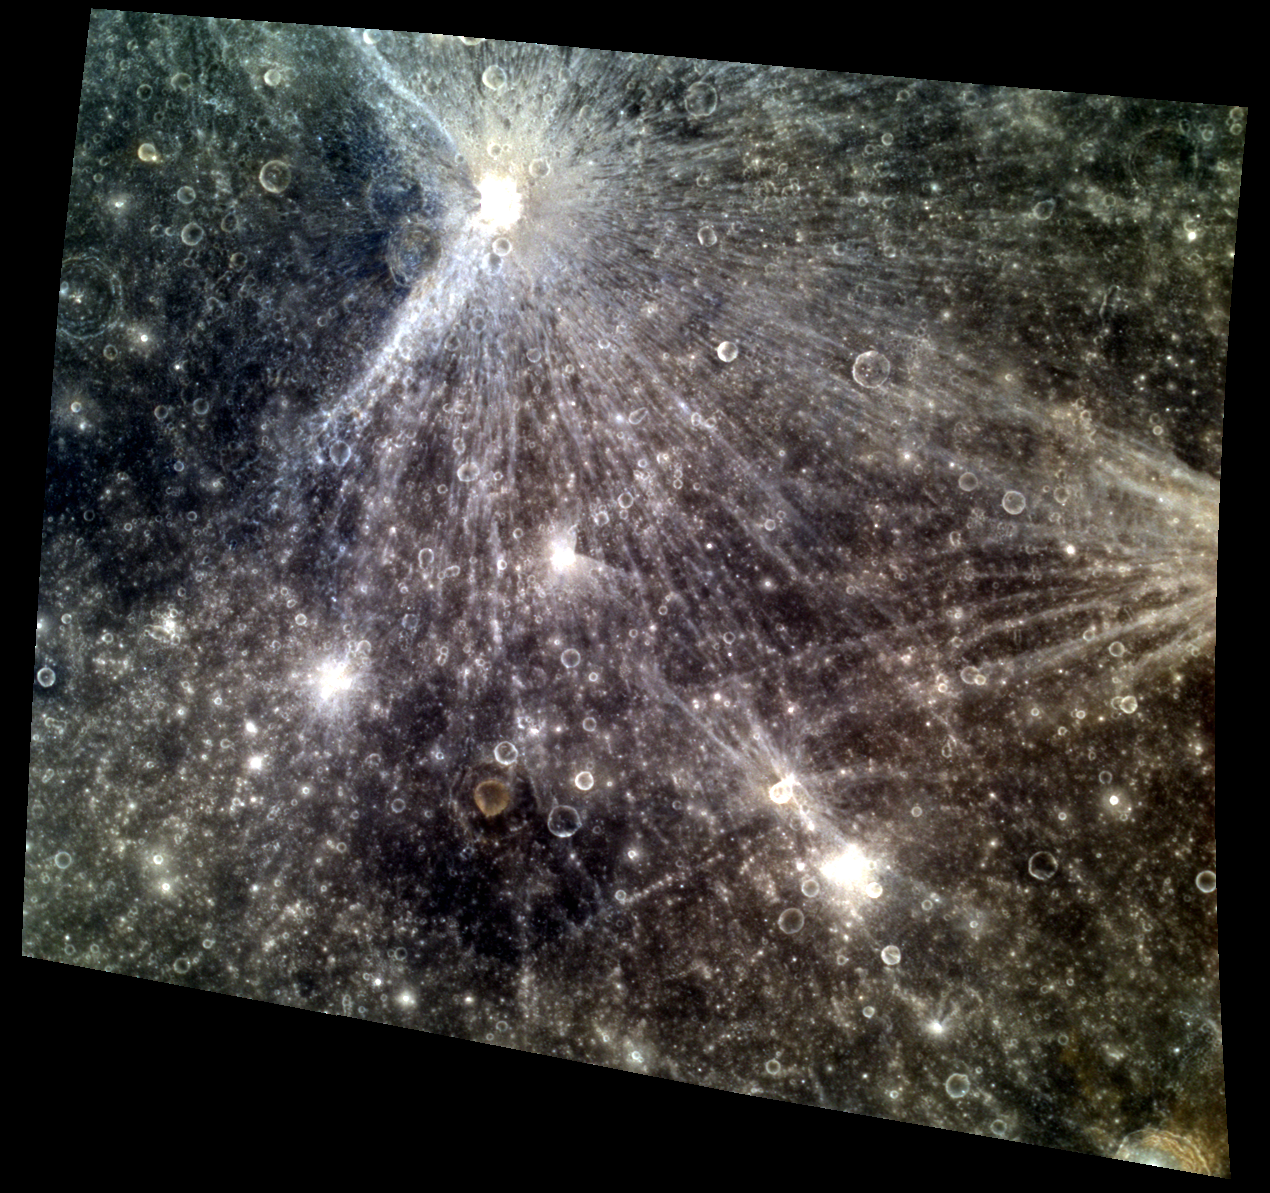

HooRAY for Craters!

This image emphasizes the beautiful rays of Qi Baishi, in the top of the image. The crater was named for the Chinese painter, Qi Baishi, known for his whimsical watercolors. The extensive rays of the crater mimic such whimsicality, extending far from the impact, exposing new material across the scene. The bright ray system indicates that Qi Baishi is relatively young, compared to other visible features. Notice the lack of rays extending from the west of the crater. This asymmetry indicates that the impactor struck at a relatively low incidence angle from the west.

This image was acquired as a targeted high-resolution 11-color image set. Acquiring 11-color targets is a new campaign that began in March 2013 and that utilizes all of the WAC’s 11 narrow-band color filters. Because of the large data volume involved, only features of special scientific interest are targeted for imaging in all 11 colors.

Date acquired: June 05, 2013
Image Mission Elapsed Time (MET): 12743939, 12743931, 12743927
Image ID: 4199991, 4199989, 4199988
Instrument: Wide Angle Camera (WAC) of the Mercury Dual Imaging System (MDIS)
WAC filters: 9, 7, 6 (996, 748, 433 nanometers) in red, green, and blue
Center Latitude: -7.76°
Center Longitude: 165.3° E
Resolution: 421 meters/pixel
Scale: Image width is about 509 km (316 miles)
Incidence Angle: 8.3°
Emission Angle: 32.8°
Phase Angle: 28.0°

The MESSENGER spacecraft is the first ever to orbit the planet Mercury, and the spacecraft’s seven scientific instruments and radio science investigation are unraveling the history and evolution of the Solar System’s innermost planet. MESSENGER acquired over 150,000 images and extensive other data sets. MESSENGER is capable of continuing orbital operations until early 2015.

For information regarding the use of images, see the MESSENGER image use policy.

Credit: NASA/Johns Hopkins University Applied Physics Laboratory/Carnegie Institution of Washington